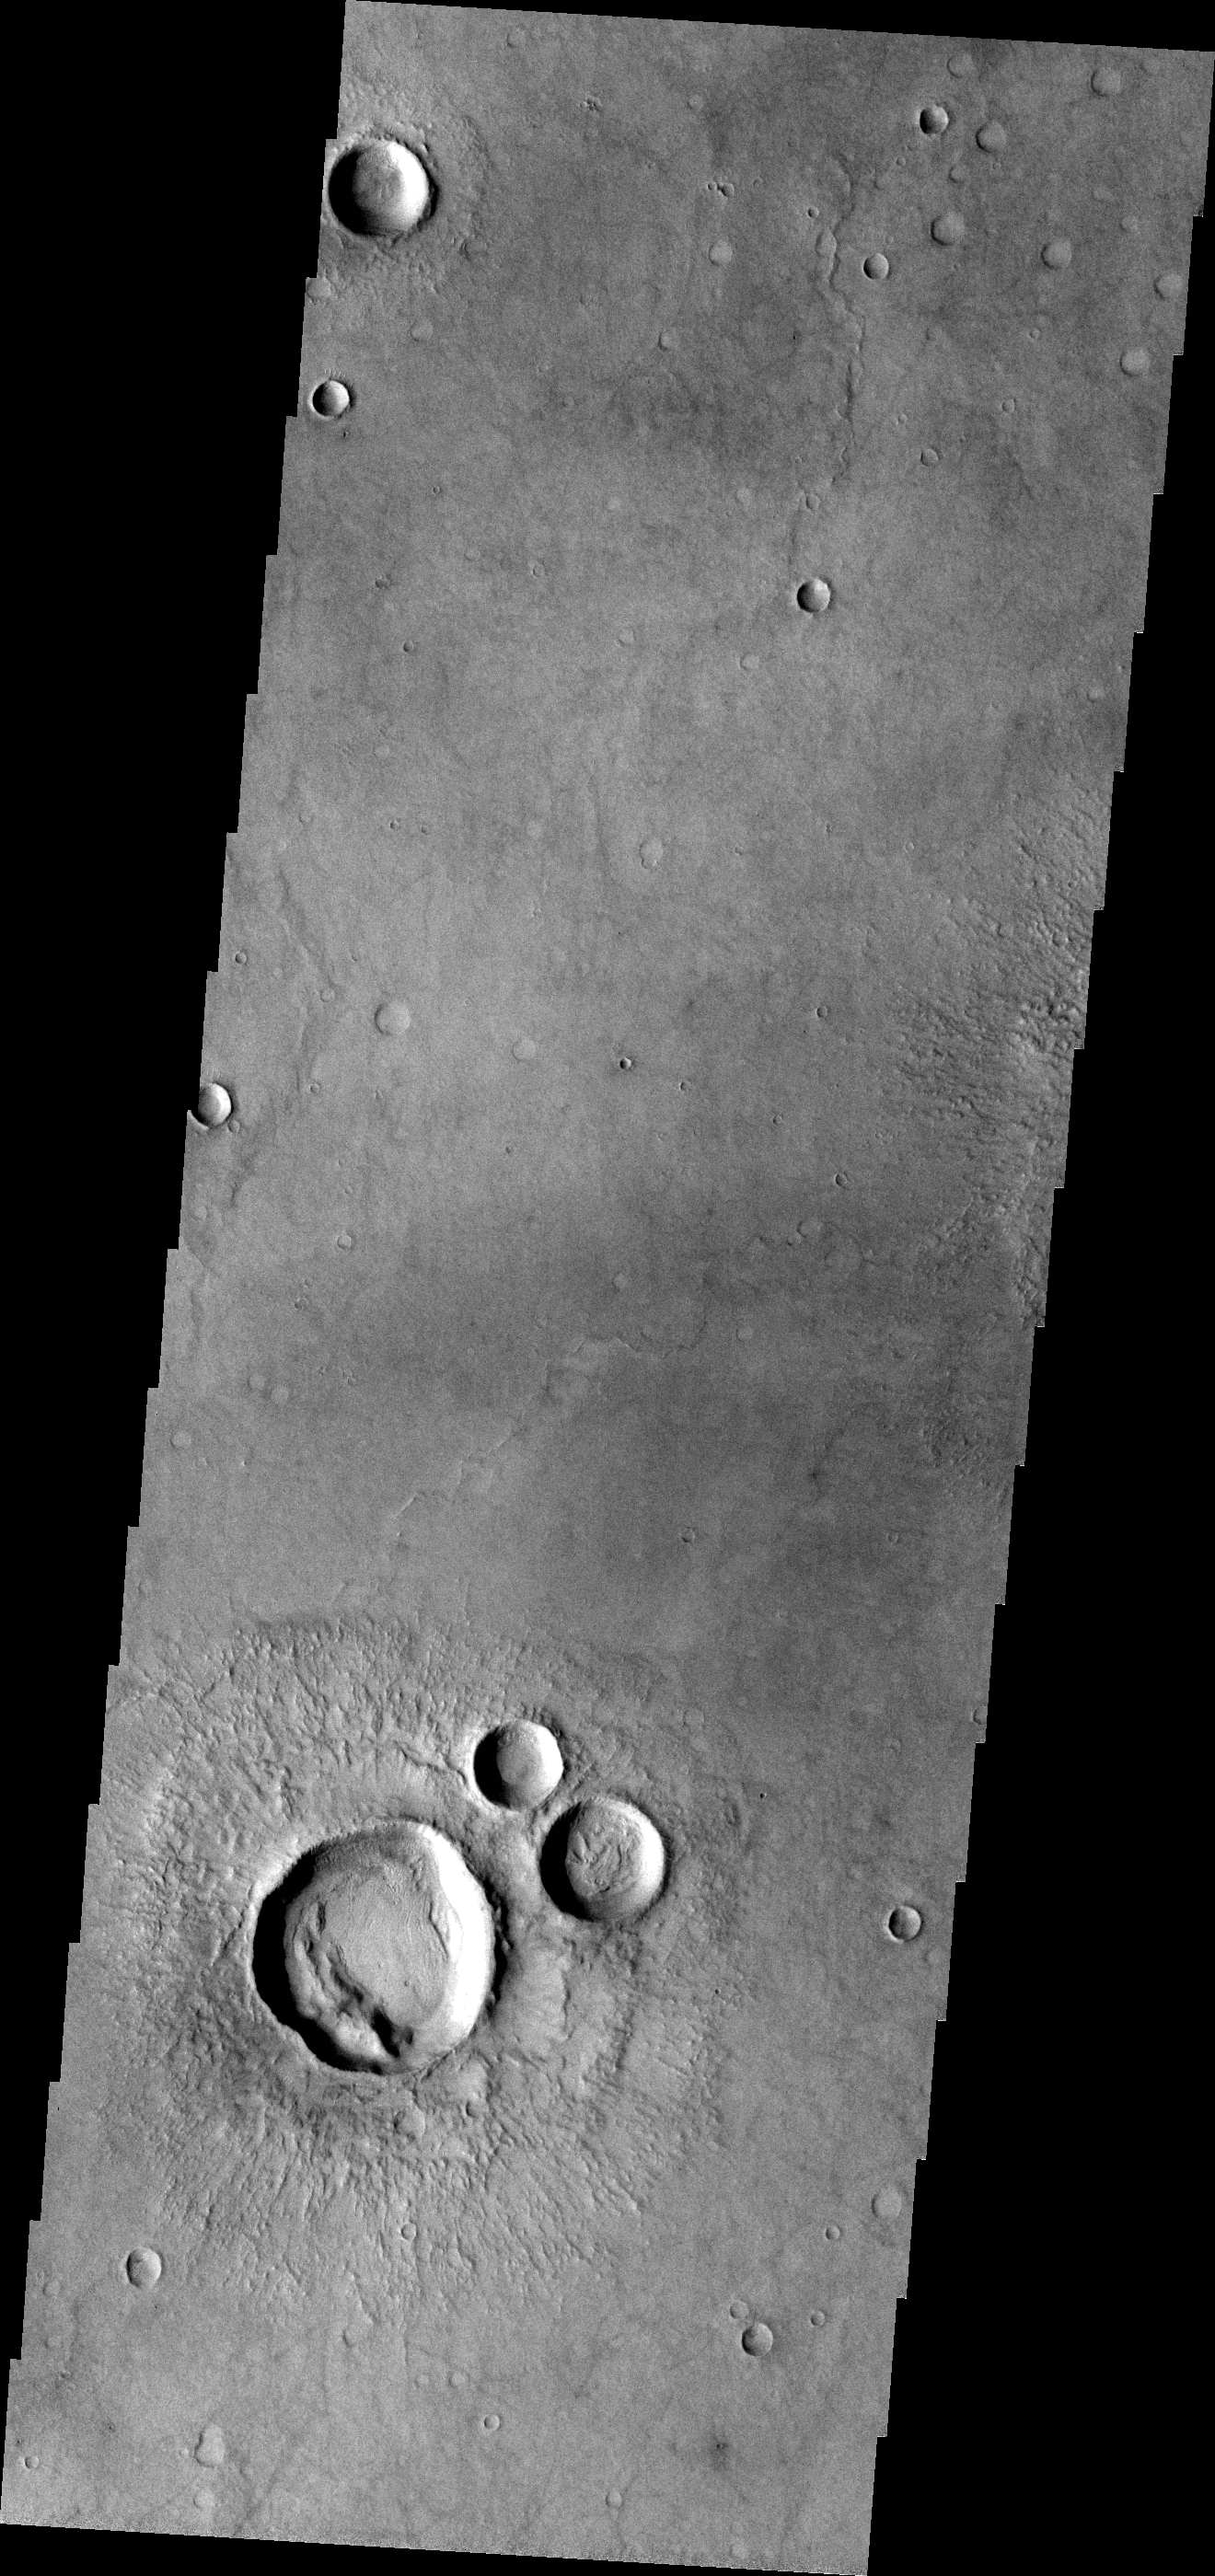

THEMIS Art #122

Do you see what I see? The group of craters at the bottom of the image look like a muppet.

Credit: NASA/JPL-Caltech/ASU